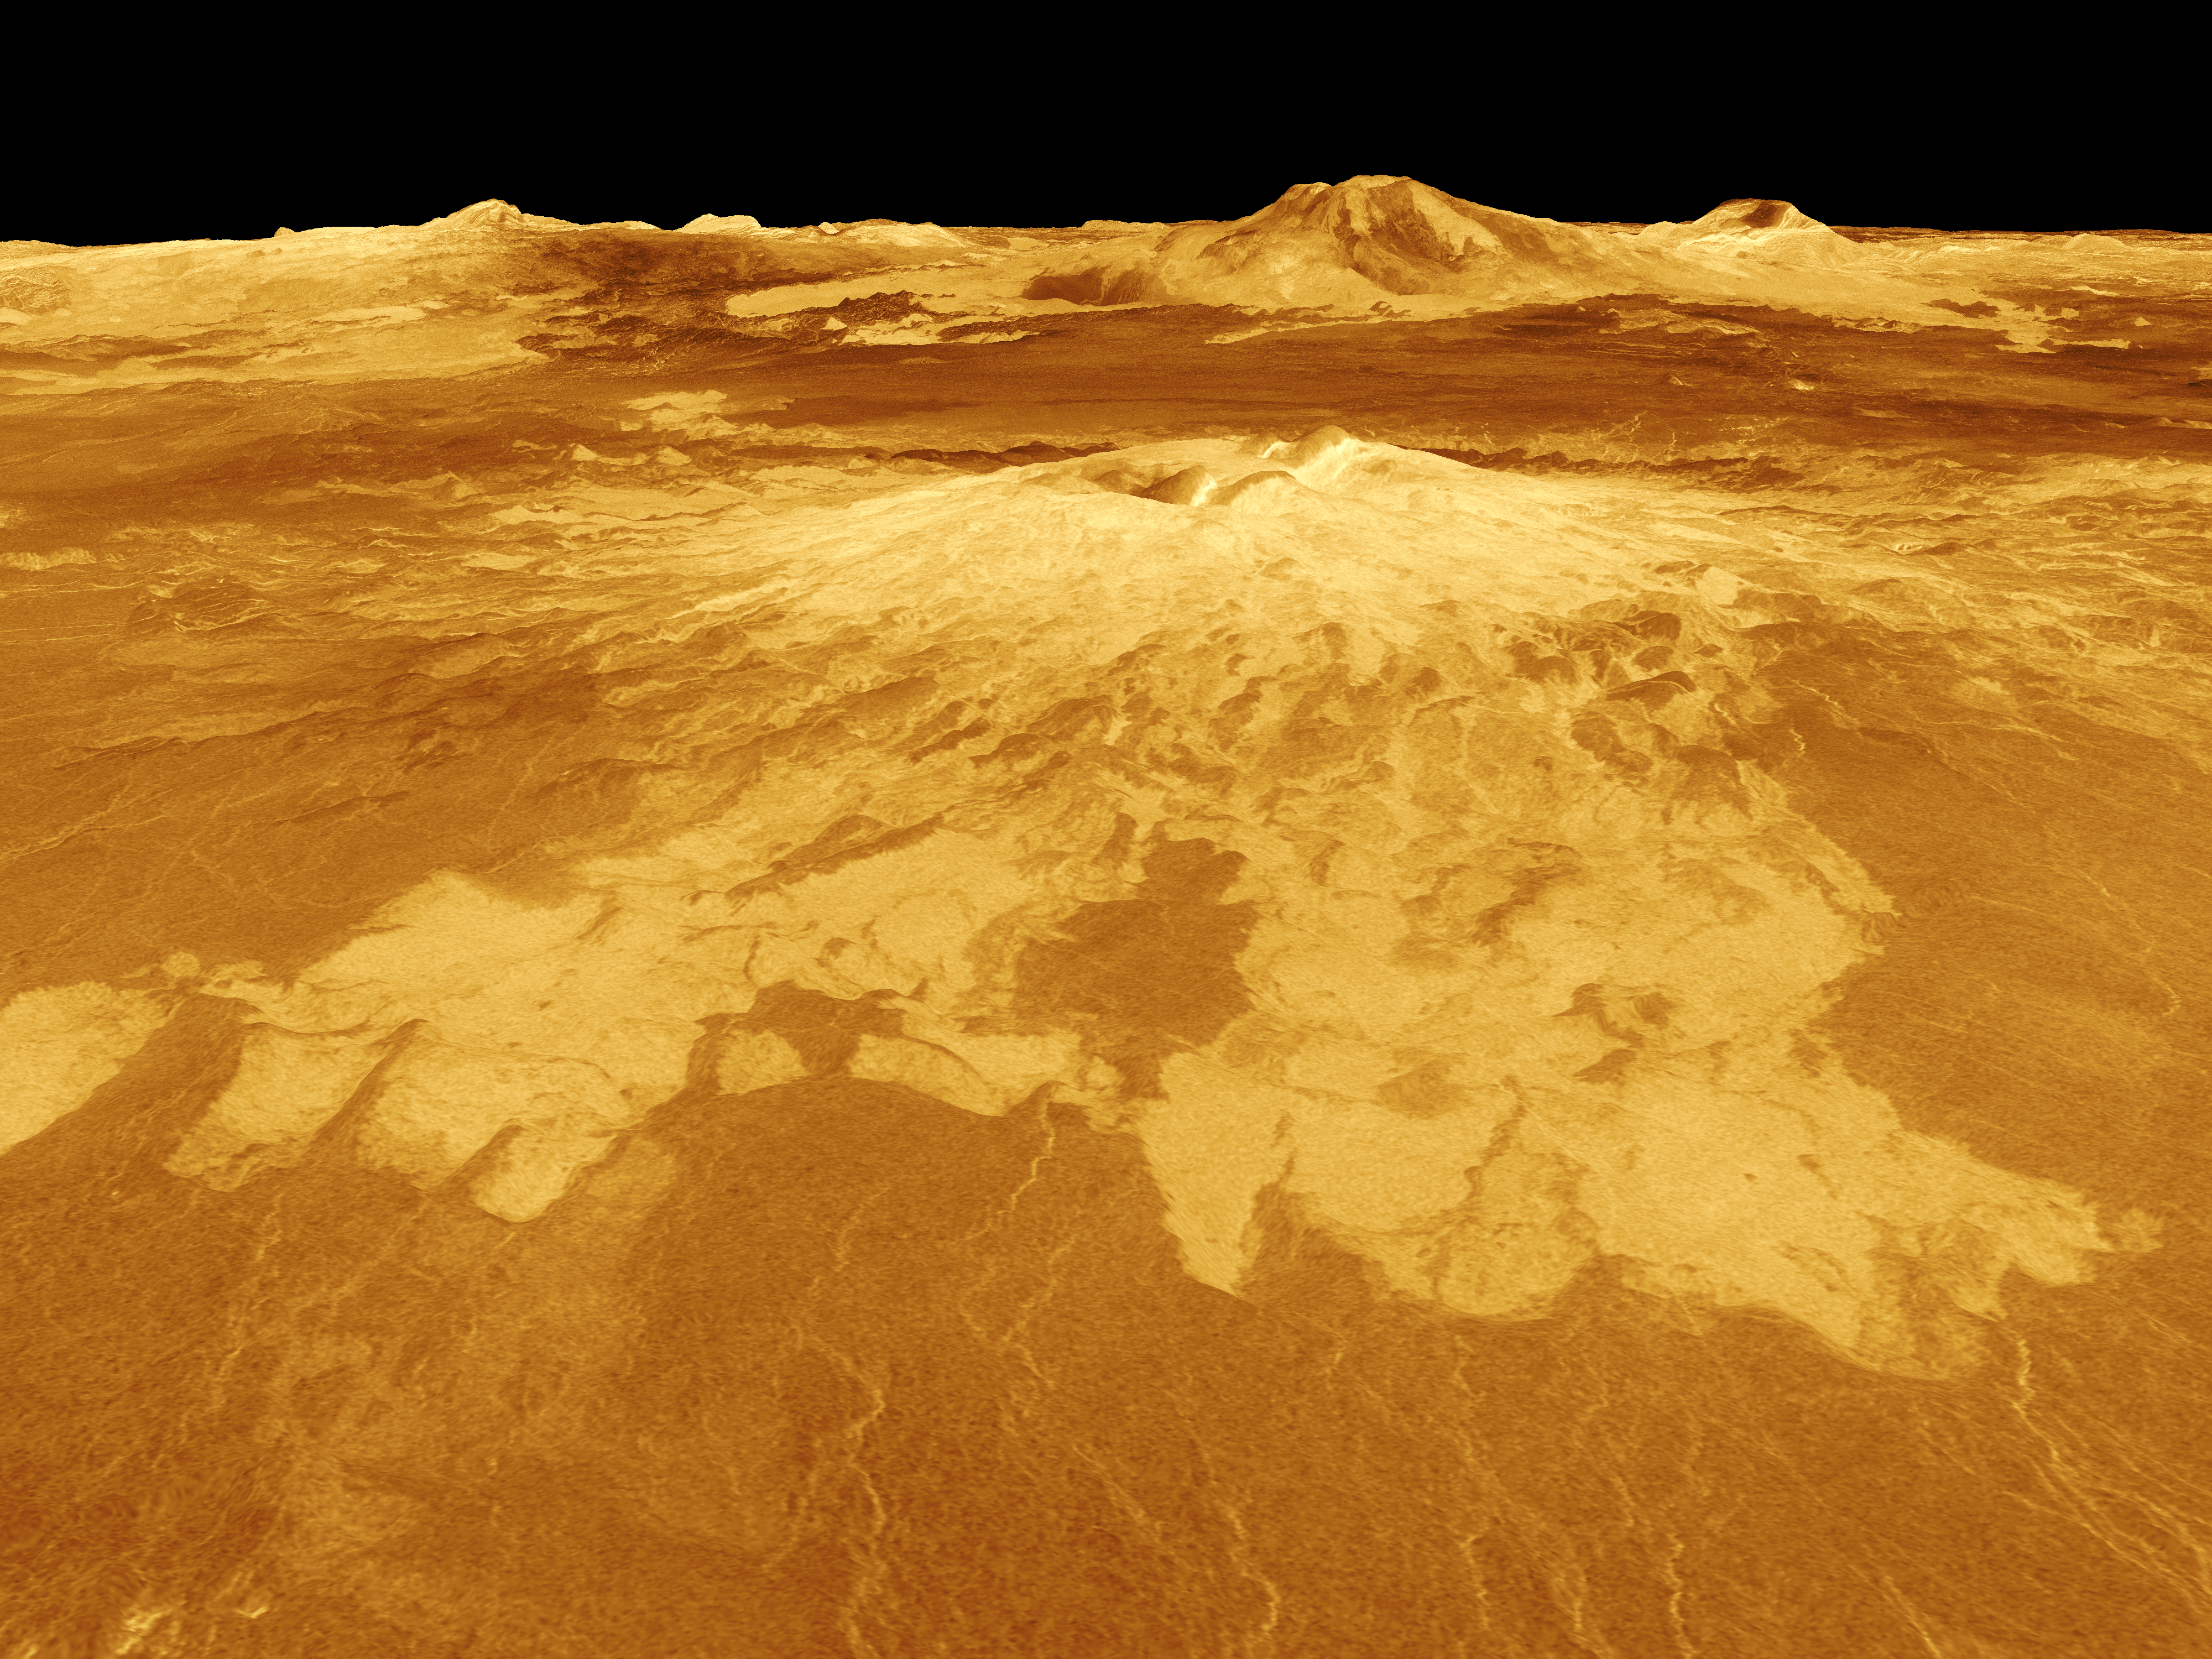

Venus – 3-D Perspective View of Sapas Mons

Sapas Mons is displayed in the center of this computer-generated three-dimensional perspective view of the surface of Venus. The viewpoint is located 527 kilometers (327 miles) northwest of Sapas Mons at an elevation of 4 kilometers (2.5 miles) above the terrain. Lava flows extend for hundreds of kilometers across the fractured plains shown in the foreground to the base of Sapas Mons. The view is to the southeast with Sapas Mons appearing at the center with Maat Mons located in the background on the horizon. Sapas Mons, a volcano 400 kilometers (248 miles) across and 1.5 kilometers (0.9 mile) high is located at approximately 8 degrees north latitude, 188 degrees east longitude, on the western edge of Atla Regio. Its peak sits at an elevation of 4.5 kilometers (2.8 miles) above the planet’s mean elevation. Sapas Mons is named for a Phoenician goddess. The vertical scale in this perspective has been exaggerated 10 times. Rays cast in a computer intersect the surface to create a three-dimensional perspective view. Simulated color and a digital elevation map developed by the U.S. Geological Survey are used to enhance small-scale structure. The simulated hues are based on color images recorded by the Soviet Venera 13 and 14 spacecraft. The image was produced by the Solar System Visualization project and the Magellan Science team at the JPL Multimission Image Processing Laboratory and is a single frame from a video released at the April 22, 1992 news conference.

Credit: NASA/JPL